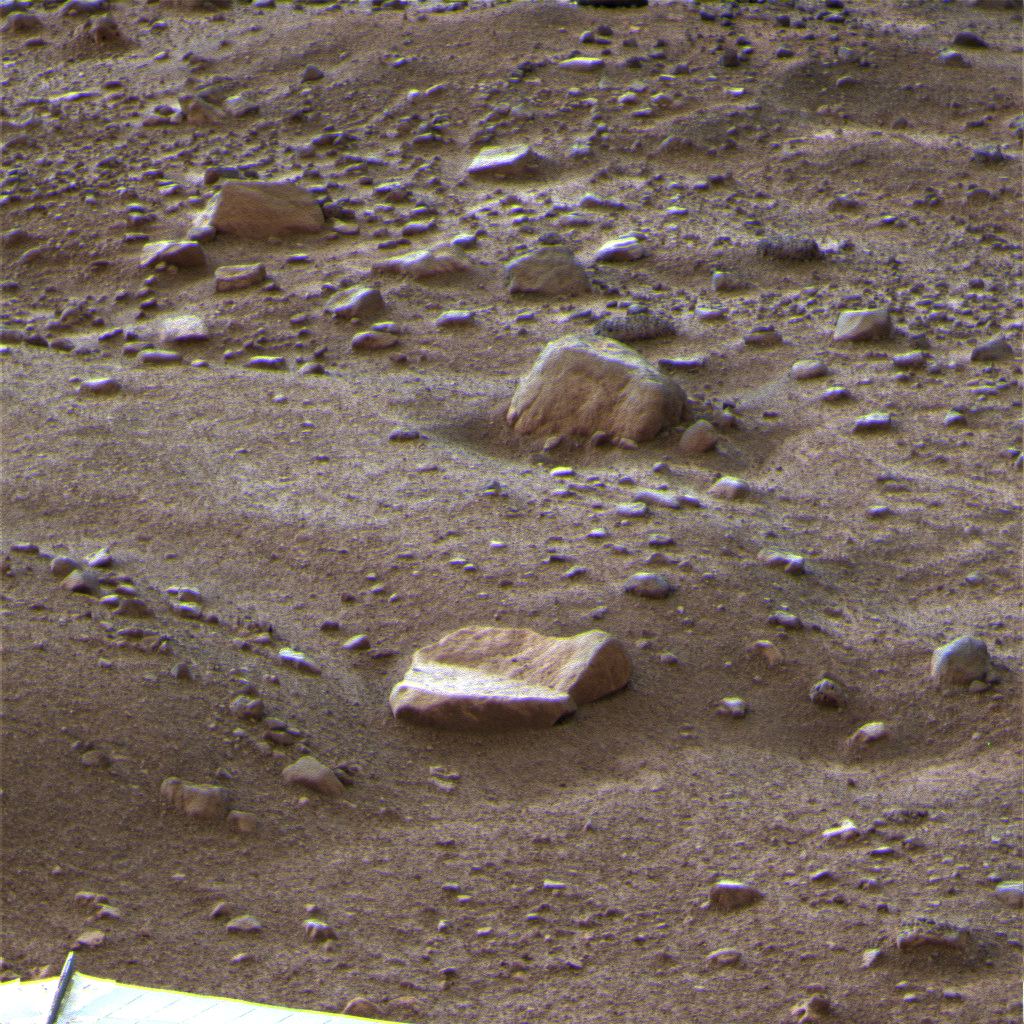

One Last Look at the Martian Arctic

This is a false color image of the Martian terrain and rock called “Winkies” (rock “Quadlings” in foreground) taken by the Surface Stereo Imager camera on NASA’s Phoenix Mars Lander on Sol 151 of the mission (Oct. 27, 2008).

This frosty image is among the last taken by the lander before the mission’s final communications on Nov. 2, 2008.

The Phoenix Mission is led by the University of Arizona, Tucson, on behalf of NASA. Project management of the mission is by NASA’s Jet Propulsion Laboratory, Pasadena, Calif. Spacecraft development is by Lockheed Martin Space Systems, Denver.

Photojournal Note: As planned, the Phoenix lander, which landed May 25, 2008 23:53 UTC, ended communications in November 2008, about six months after landing, when its solar panels ceased operating in the dark Martian winter.

Credit: NASA/JPL-Caltech/University of Arizona/Texas A&M University